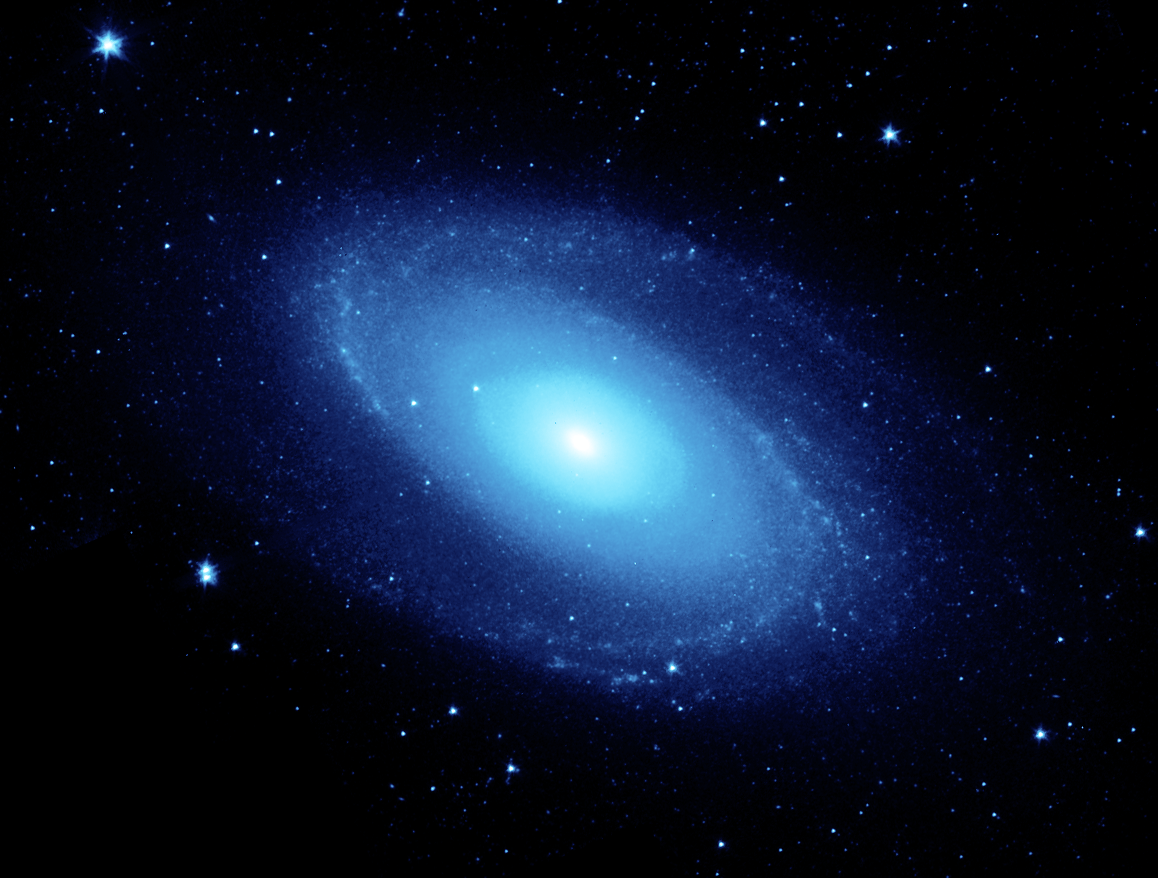

3.6 micron image of the Spiral Galaxy Messier 81

The nearby spiral galaxy, Messier 81 (M81) is shown in this image from NASA's Spitzer Space Telescope. Located in the northern constellation of Ursa Major (which also includes the Big Dipper), this galaxy is easily visible through binoculars or a small telescope. M81 is located at a distance of 12 million light-years. This 3.6-micron near-infrared image traces the distribution of stars, although the Spitzer image is virtually unaffected by obscuring dust and reveals a very smooth stellar mass distribution, with the spiral arms relatively subdued.

Credit: NASA/JPL-Caltech/K. Gordon (University of Arizona) & S. Willner (Harvard-Smithsonian Center for Astrophysics)